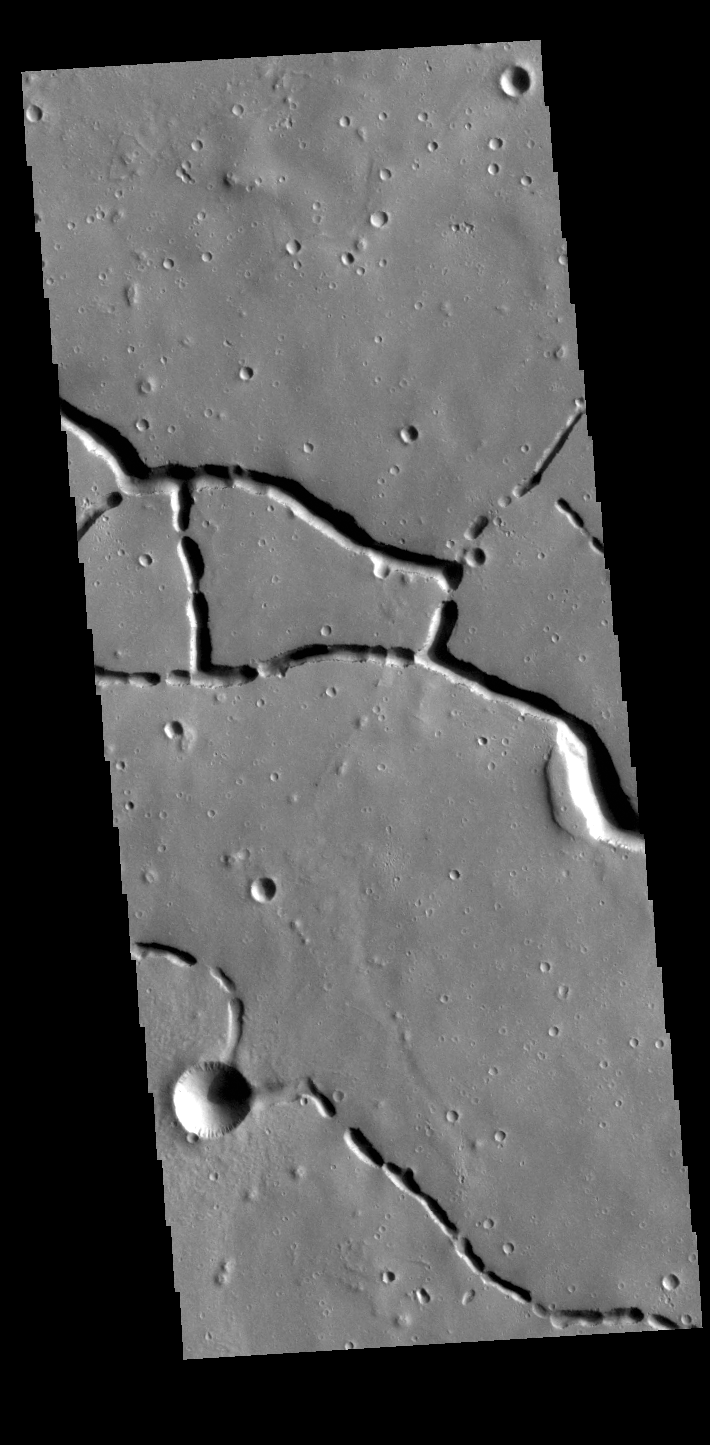

Hephaestus Fossae

This VIS image is located in the northern portion of Hephaestus Fossae. Hephaestus Fossae is a complex channel system in Utopia Planitia near Elysium Mons. It has been proposed that the channels formed by the release of melted subsurface ice during the impact event that created a large crater southeast of this image. Additionally, the nearby Elysium volcanic center created subsurface heating that may have played a part in creating both Hephaestus Fossae and Hebrus Valles to the north. The right angle intersections indicate there is some tectonic activity in the region, and the circular depressions indicate surface collapse into subsurface voids. Hephaestus Fossae is a very complex set of features.

Credit: NASA/JPL-Caltech/ASU